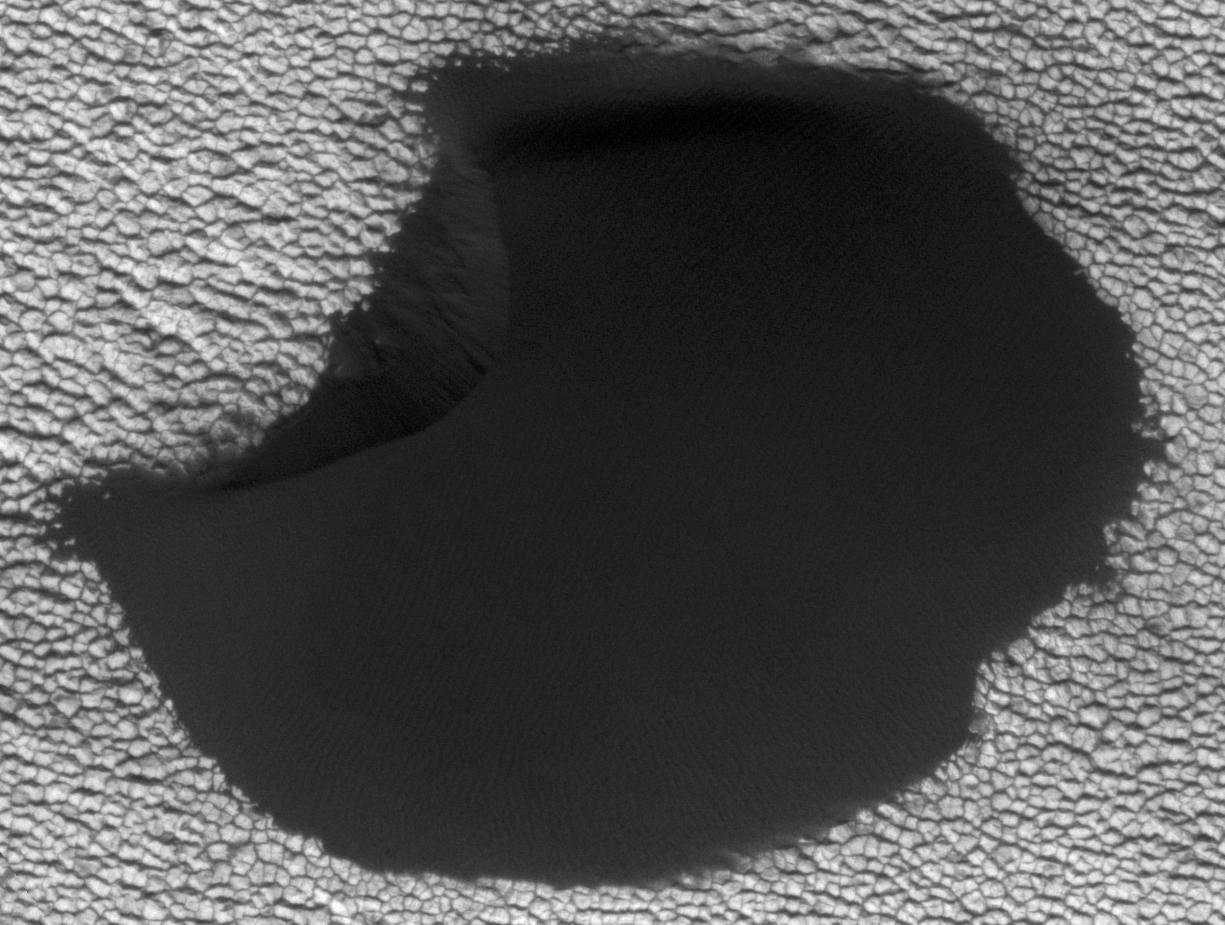

Movement in Martian Dune Field

A dune in the northern polar region of Mars shows significant changes between two images taken on June 25, 2008 and May 21, 2010 by NASA’s Mars Reconnaissance Orbiter. This motion includes landslides and sand advancing at the dune front (upper left); changes in the position of the rest of the dune boundary relative to the fixed, underlying terrain; and changes in the position of ripples on the dune surface.

This is one of several sites where the orbiter has observed shifting sand dunes and ripples. Previously, scientists thought sand on Mars was mostly immobile. It took the mission’s High Resolution Imaging Science Experiment (HiRISE) to take sharp enough images to finally see the movement.

While dust is easily blown around the Red Planet, its thin atmosphere means that strong winds are required to move grains of sand.

The Mars Reconnaissance Orbiter is managed by NASA’s Jet Propulsion Laboratory for NASA’s Science Mission Directorate in Washington. The University of Arizona’s Lunar and Planetary Laboratory operates HiRISE. The camera was built by Ball Aerospace & Technologies Corp. in Boulder, Colo. Johns Hopkins University Applied Physics Laboratory in Laurel, Md., provided and operates CRISM. JPL is a division of the California Institute of Technology in Pasadena.

Credit: NASA/JPL-Caltech/Univ. of Ariz./JHUAPL